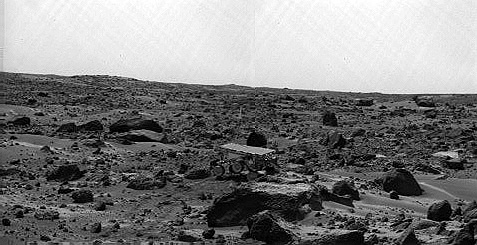

Sojourner’s Farthest Journey – Left Eye

Noontime on Sol 75 (September 18). The rover’s middle right wheel is raised above the surface. Sojourner is over 12 m from the lander, a mission record. The image was taken by the Imager for Mars Pathfinder (IMP).

This image and PIA01583 (right eye) make up a stereo pair.

Mars Pathfinder is the second in NASA’s Discovery program of low-cost spacecraft with highly focused science goals. The Jet Propulsion Laboratory, Pasadena, CA, developed and manages the Mars Pathfinder mission for NASA’s Office of Space Science, Washington, D.C. JPL is an operating division of the California Institute of Technology (Caltech). The Imager for Mars Pathfinder (IMP) was developed by the University of Arizona Lunar and Planetary Laboratory under contract to JPL. Peter Smith is the Principal Investigator.

Photojournal note: Sojourner spent 83 days of a planned seven-day mission exploring the Martian terrain, acquiring images, and taking chemical, atmospheric and other measurements. The final data transmission received from Pathfinder was at 10:23 UTC on September 27, 1997. Although mission managers tried to restore full communications during the following five months, the successful mission was terminated on March 10, 1998.

Credit: NASA/JPL